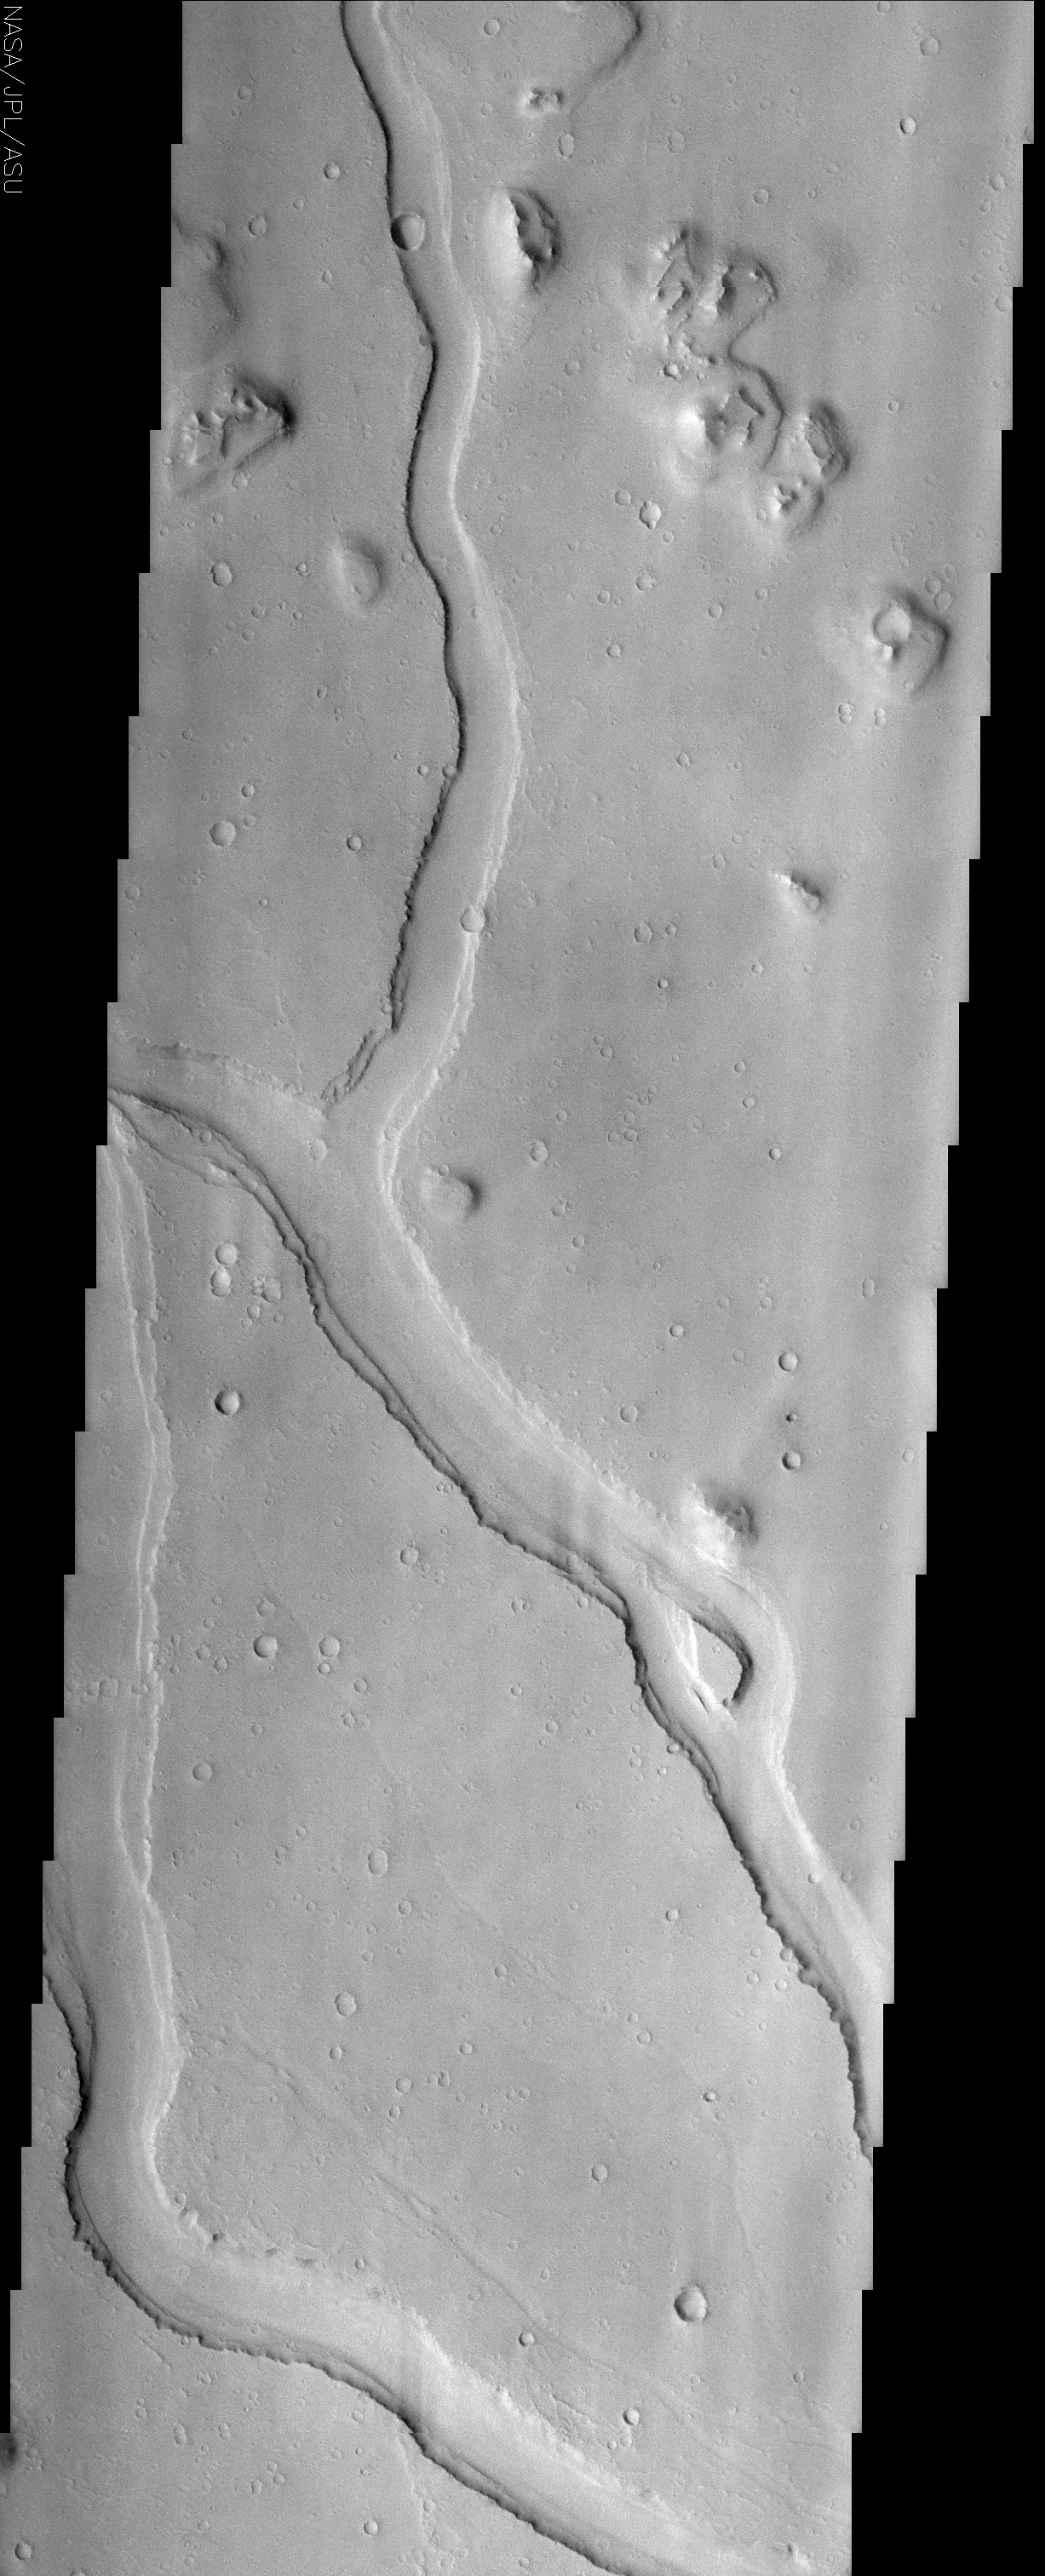

Hebrus Valles

(Released 3 June 2002)

The Science

Hebrus Valles is located in the Elysium Planitia region of the northern lowlands of the planet. This image shows three sinuous tributaries of the channel system which carved up the surrounding plains. These individual tributaries are up to 3 km wide and have up to three terraces visible along their margins. These terraces may indicate separate flood events or may be the result of one flood plucking away at channel wall materials with varying strengths of resistance. It is not clear if these are separate rock layers or just the erosion of one type of material from rising and falling water levels. A streamlined island is visible in the lower third of the image. This feature indicates that flow was from the lower right to upper left in this region (the tail of the island points downstream). In places ripples, interpreted to be dunes, can also be seen along the interface of the channel floor with the walls. Smaller, fainter channels can also be seen scouring the plains, especially in the lower portion of this image. Other features of note in this image are the various inselbergs (isolated hills) located primarily in the upper portion of the image. The inselbergs are surrounded with aprons of material that was probably shed off of the hills by various processes of erosion.

The Story

Mars was once the scene of some major floods that rushed out upon the land, carving all kinds of channels. These signs of ancient flooding have always been exciting to scientists who want to understand the history of water on the planet. Water is important to understanding the climate and geological history of Mars, as well as whether life could ever have developed there.

While we can’t tell much about the life question from pictures like this one, it does give some insights into the great flood itself. You can see three tributaries of a channel system that are up to two miles wide or so.

The really interesting thing is that you can see terraces of land that step down from the sides of the tributaries. How did they form? Was there one massive flood that swept through, eroding materials with varying strengths of resistance? Or was it several, separate floods? And what could the answer tell us about the types of rocks and materials in this region? No one knows if these are separate rock layers or just one type of material that has eroded from rising and falling water levels.

While these questions will continue to intrigue geologists, one thing that they can tell for sure is the direction the water flowed. Can you find the tear-drop shaped island in the now dry channel? On Earth, we see these islands created in rivers all the time. The “tail” of the island (the point on the teardrop) points downstream, so that means the flood rushed down the channel from the lower right to the upper left.

Since the flood, there is some rippling evidence on the channel floor that dunes may have formed. Smaller, fainter channels can also be seen scouring the plains, especially in the lower portion of this image. Other interesting features in this image are the various inselbergs (isolated hills) located primarily in the upper portion of the image. The inselbergs are surrounded with aprons of material that was probably shed off of the hills by various processes of erosion.

Credit: NASA/JPL/Arizona State University